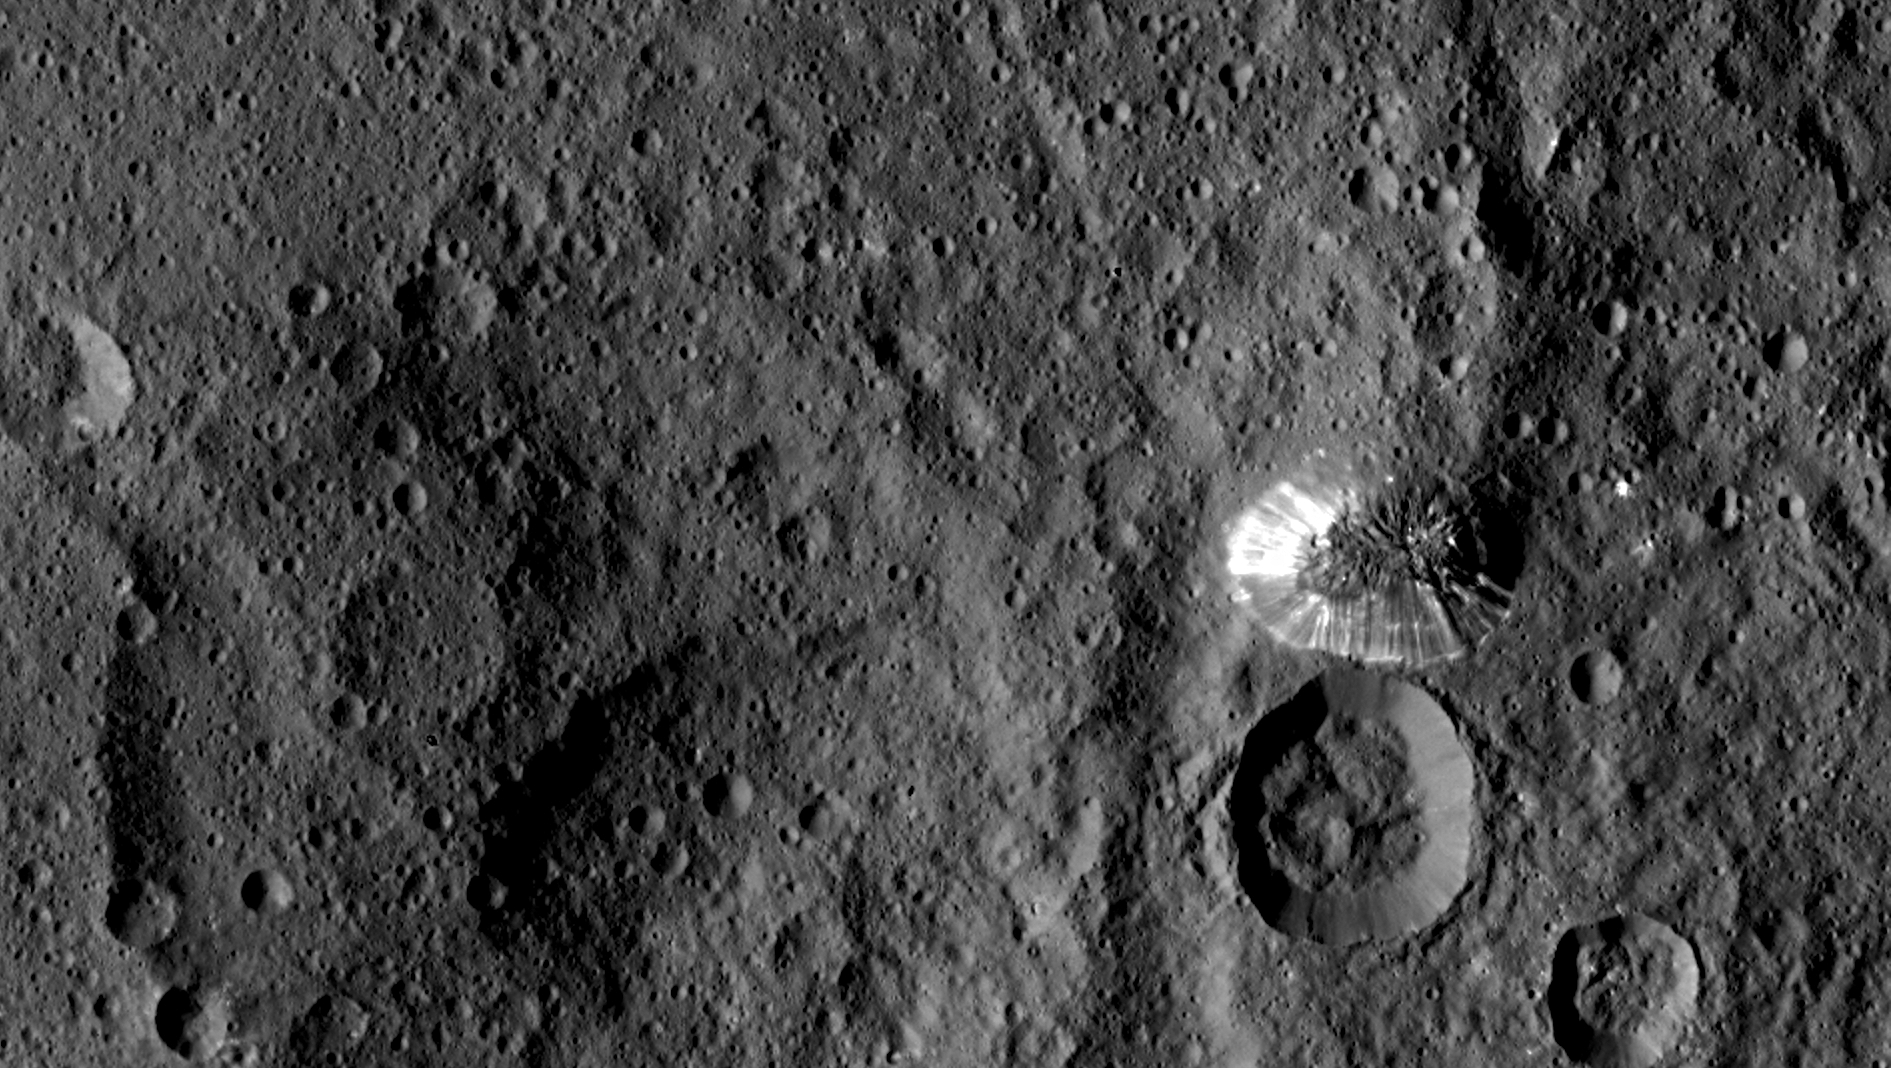

The Lonely Mountain

NASA’s Dawn spacecraft spotted this tall, conical mountain on Ceres from a distance of 915 miles (1,470 kilometers). The mountain, located in the southern hemisphere, stands 4 miles (6 kilometers) high. Its perimeter is sharply defined, with almost no accumulated debris at the base of the brightly streaked slope.

The image was taken on August 19, 2015. The resolution of the image is 450 feet (140 meters) per pixel.

Dawn’s mission is managed by JPL for NASA’s Science Mission Directorate in Washington. Dawn is a project of the directorate’s Discovery Program, managed by NASA’s Marshall Space Flight Center in Huntsville, Alabama. UCLA is responsible for overall Dawn mission science. Orbital ATK, Inc., in Dulles, Virginia, designed and built the spacecraft. The German Aerospace Center, the Max Planck Institute for Solar System Research, the Italian Space Agency and the Italian National Astrophysical Institute are international partners on the mission team.

Credit: NASA/JPL-Caltech/UCLA/MPS/DLR/IDA